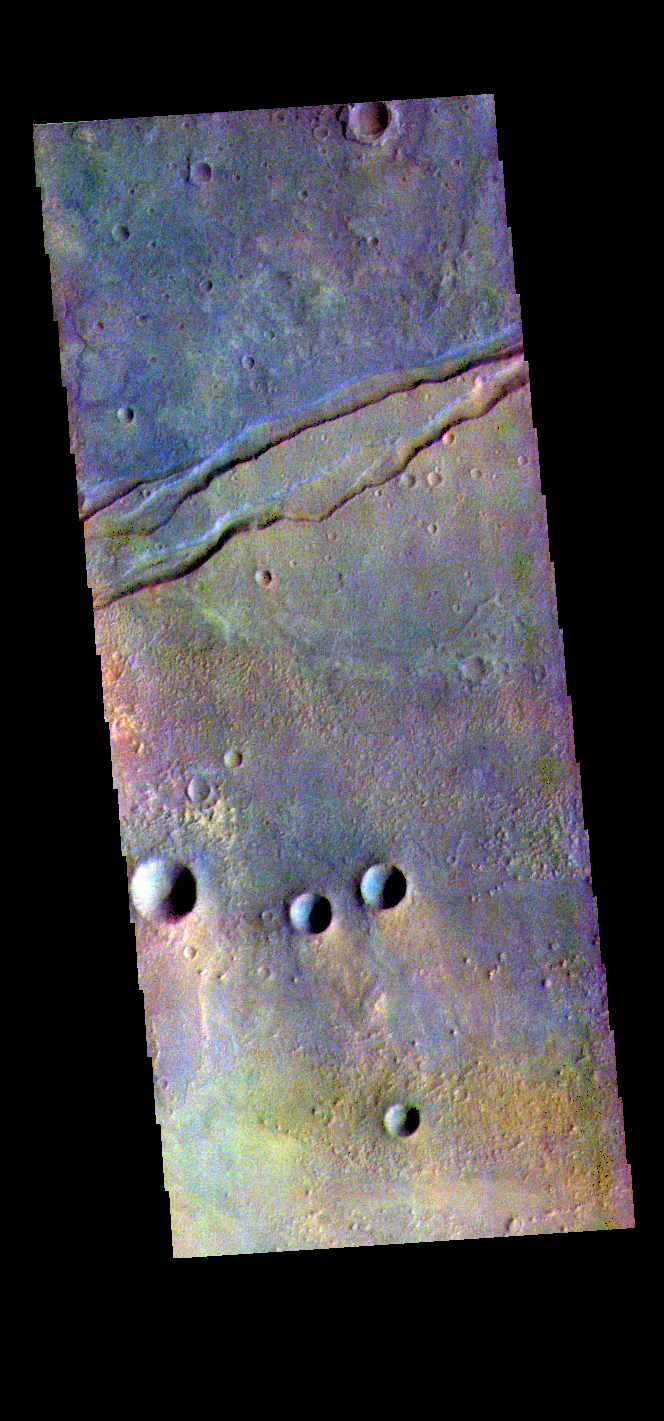

Sirenum Fossae – False Color

The THEMIS VIS camera contains 5 filters. The data from different filters can be combined in multiple ways to create a false color image. These false color images may reveal subtle variations of the surface not easily identified in a single band image. Today’s false color image shows part of Sirenum Fossae. The linear depressions at the top of the image are called graben. Graben are created in regions of extensional tectonic stress, where the bedrock is faulted and pulled apart, allowing linear sections of the surface to drop downward along paired faults. The Sirenum Fossae graben are 2735km (1700 miles) long.

Credit: NASA/JPL-Caltech/ASU